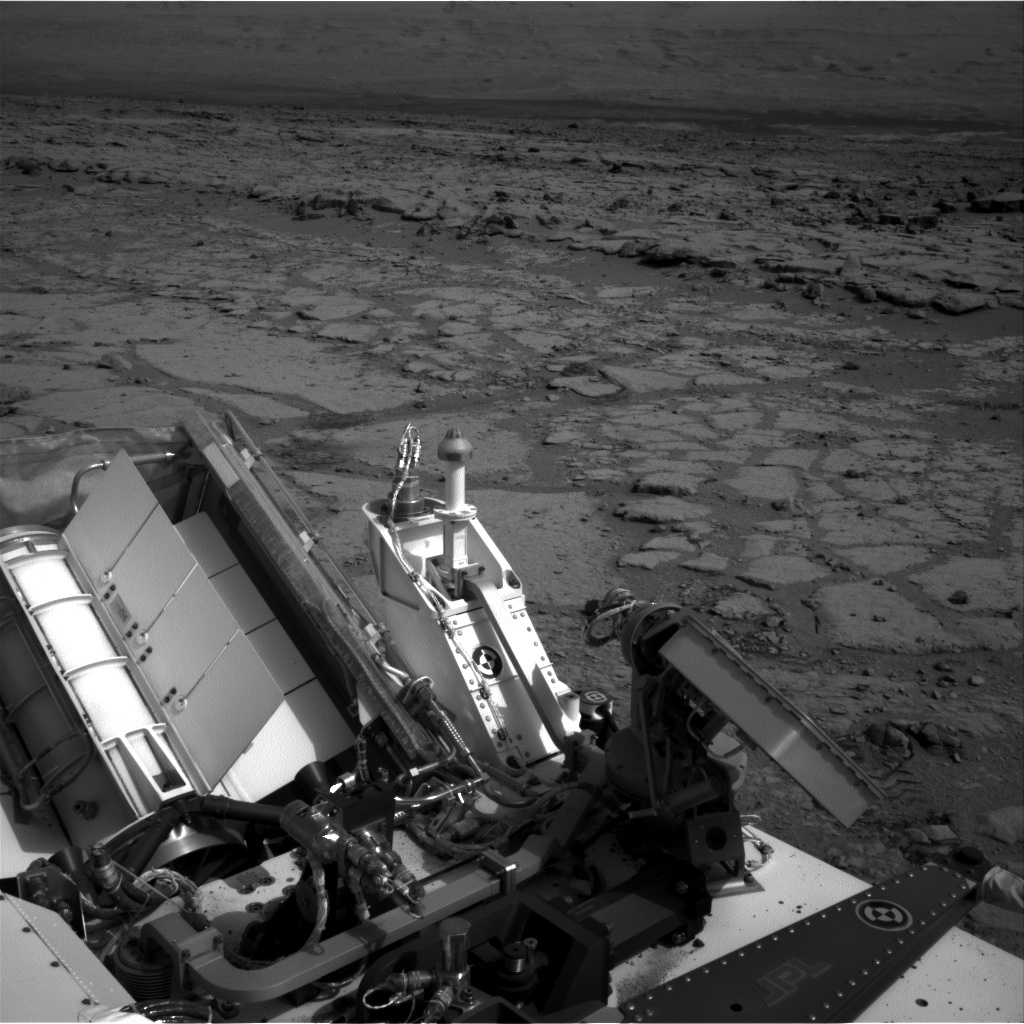

Looking Back at Entry Into ‘Yellowknife Bay’

The NASA Mars rover Curiosity used its left Navigation Camera to record this view of the step down into a shallow depression called “Yellowknife Bay.” It took the image on the 125th Martian day, or sol, of the mission (Dec. 12, 2012), just after finishing that sol’s drive. The Sol 125 drive entered Yellowknife Bay and covered about 86 feet (26.1 meters). The descent into the basin crossed a step about 2 feet (half a meter) high, visible in the upper half of this image.

NASA’s Jet Propulsion Laboratory, a division of the California Institute of Technology in Pasadena, manages the Mars Science Laboratory mission for NASA’s Science Mission Directorate in Washington. The mission’s Curiosity rover was designed, developed and assembled at JPL.

Credit: NASA/JPL-Caltech